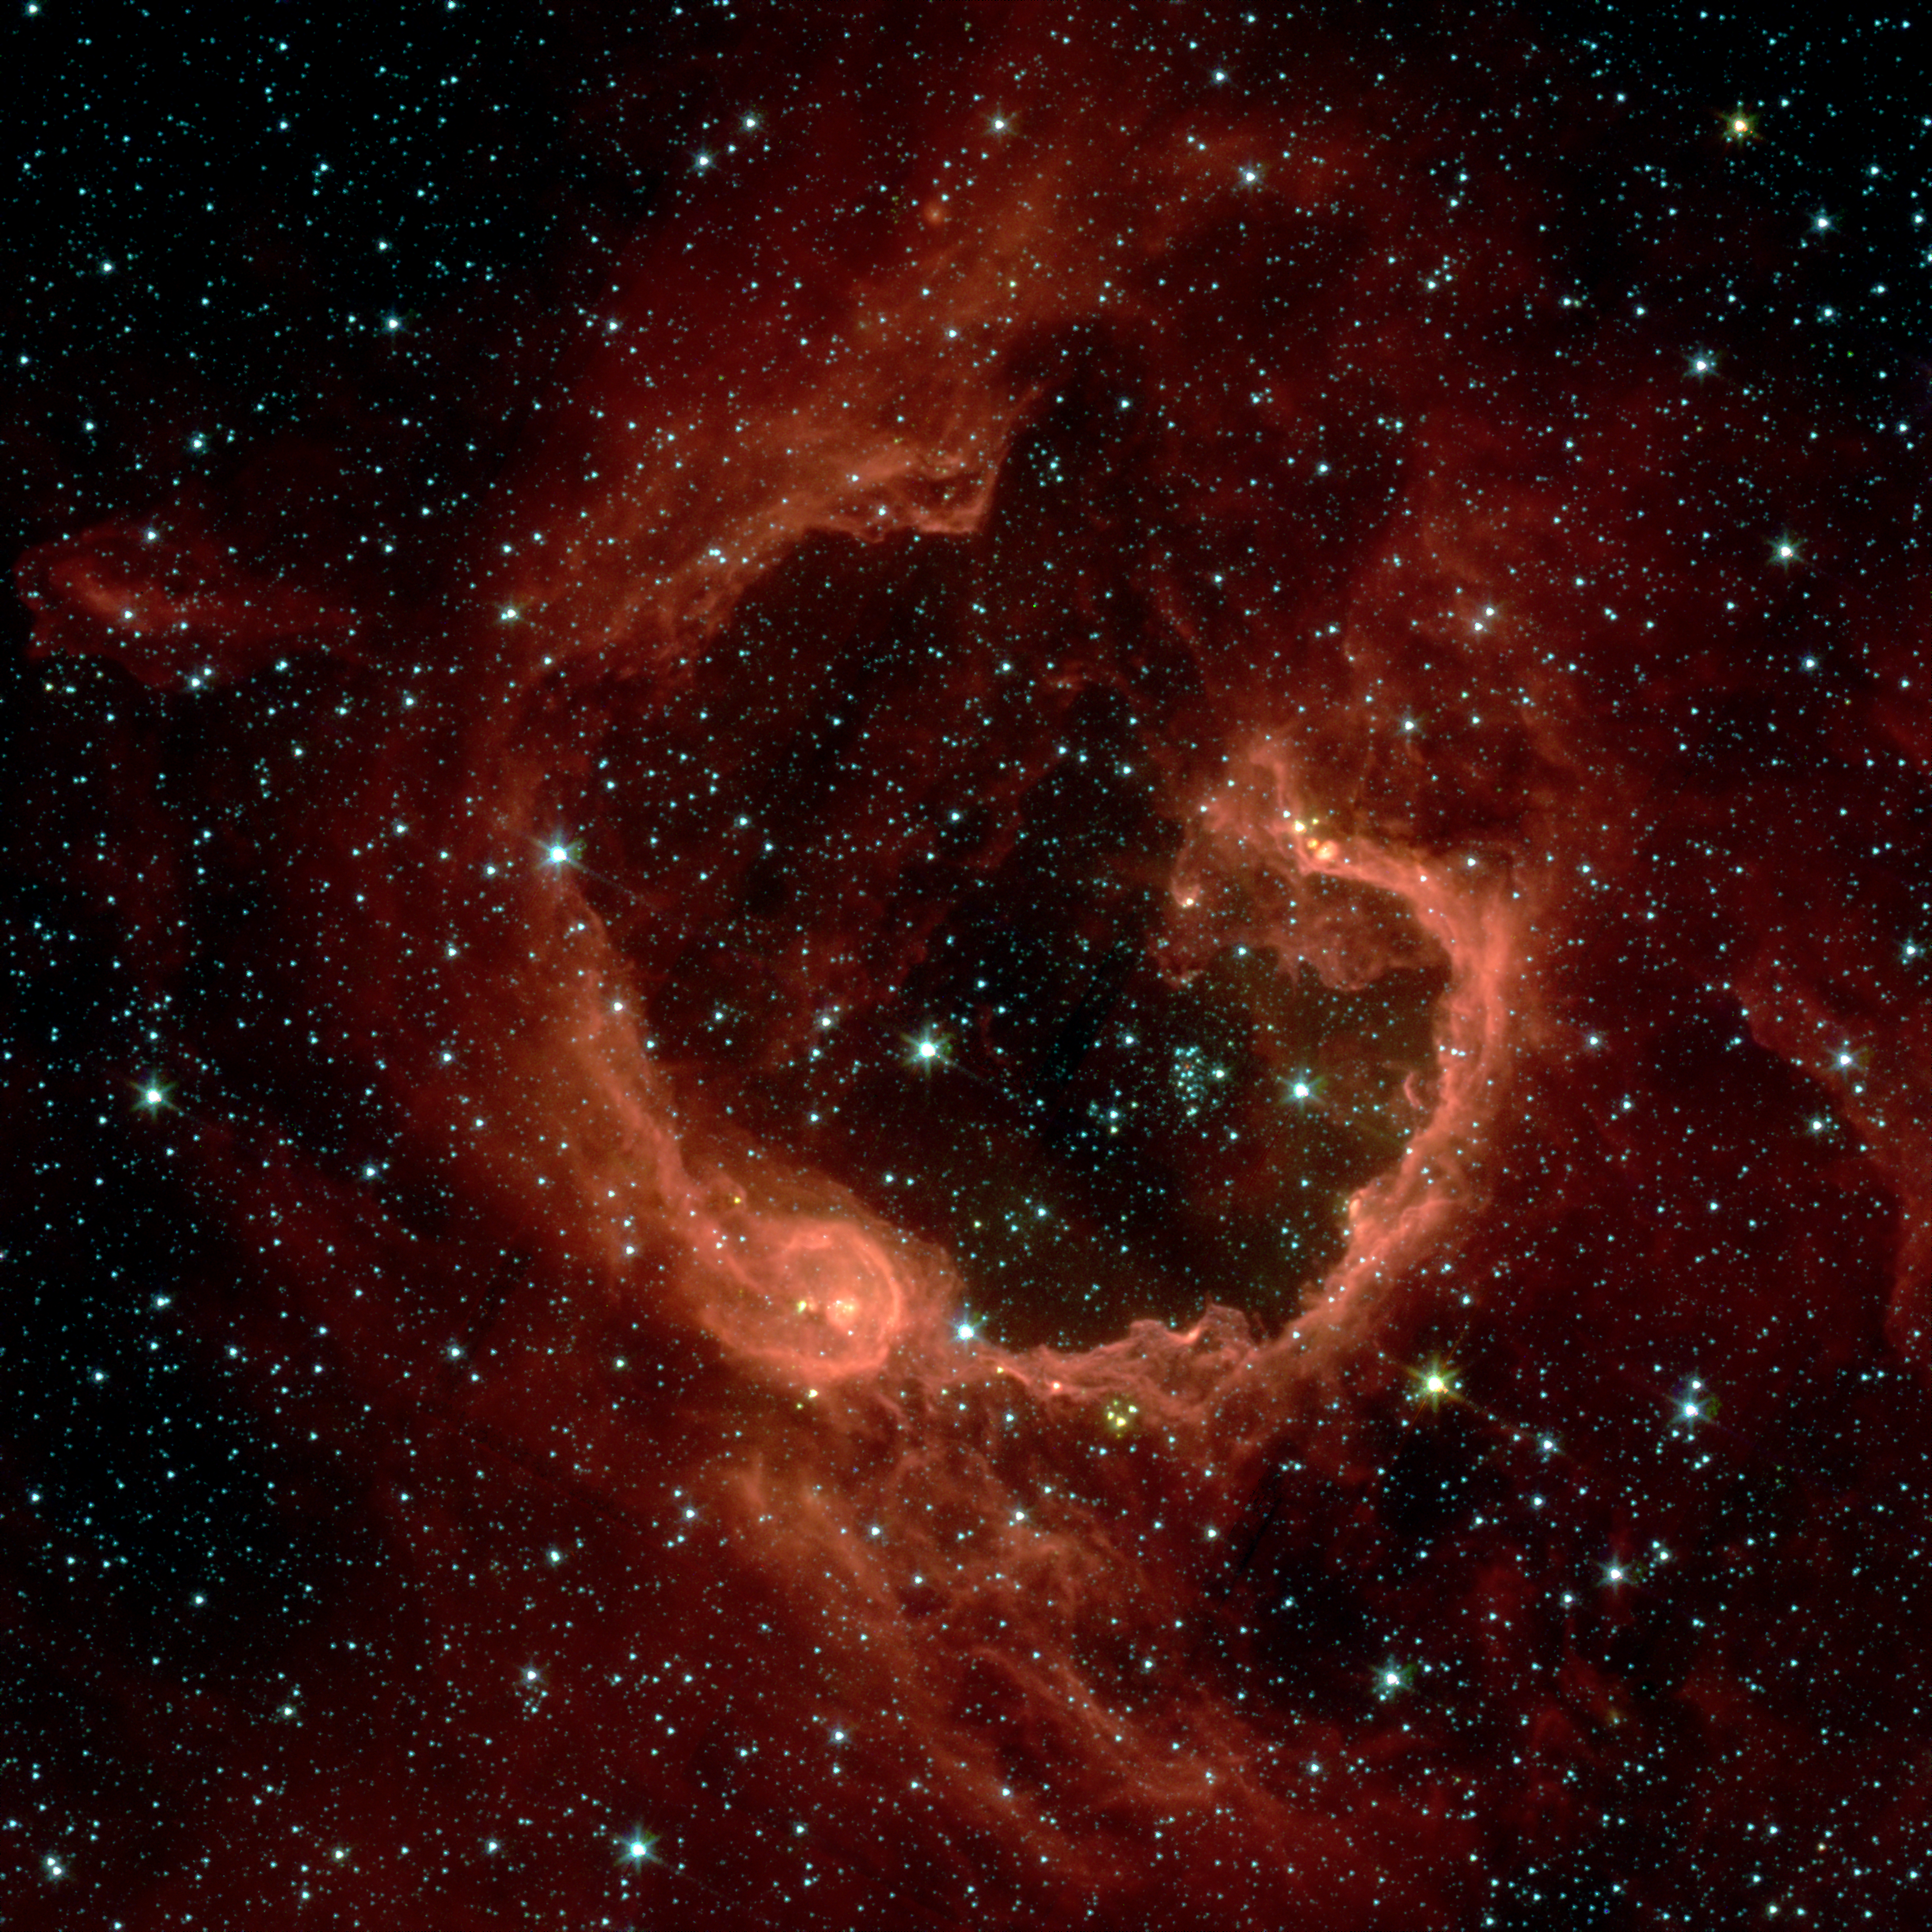

A Bubble Bursts

RCW 79 is seen in the southern Milky Way, 17,200 light-years from Earth in the constellation Centaurus. The bubble is 70-light years in diameter, and probably took about one million years to form from the radiation and winds of hot young stars.

The balloon of gas and dust is an example of stimulated star formation. Such stars are born when the hot bubble expands into the interstellar gas and dust around it. RCW 79 has spawned at least two groups of new stars along the edge of the large bubble. Some are visible inside the small bubble in the lower left corner. Another group of baby stars appears near the opening at the top.

NASA’s Spitzer Space Telescope easily detects infrared light from the dust particles in RCW 79. The young stars within RCW 79 radiate ultraviolet light that excites molecules of dust within the bubble. This causes the dust grains to emit infrared light that is detected by Spitzer and seen here as the extended red features.

Credit: NASA/JPL-Caltech/E. Churchwell (University of Wisconsin-Madison)